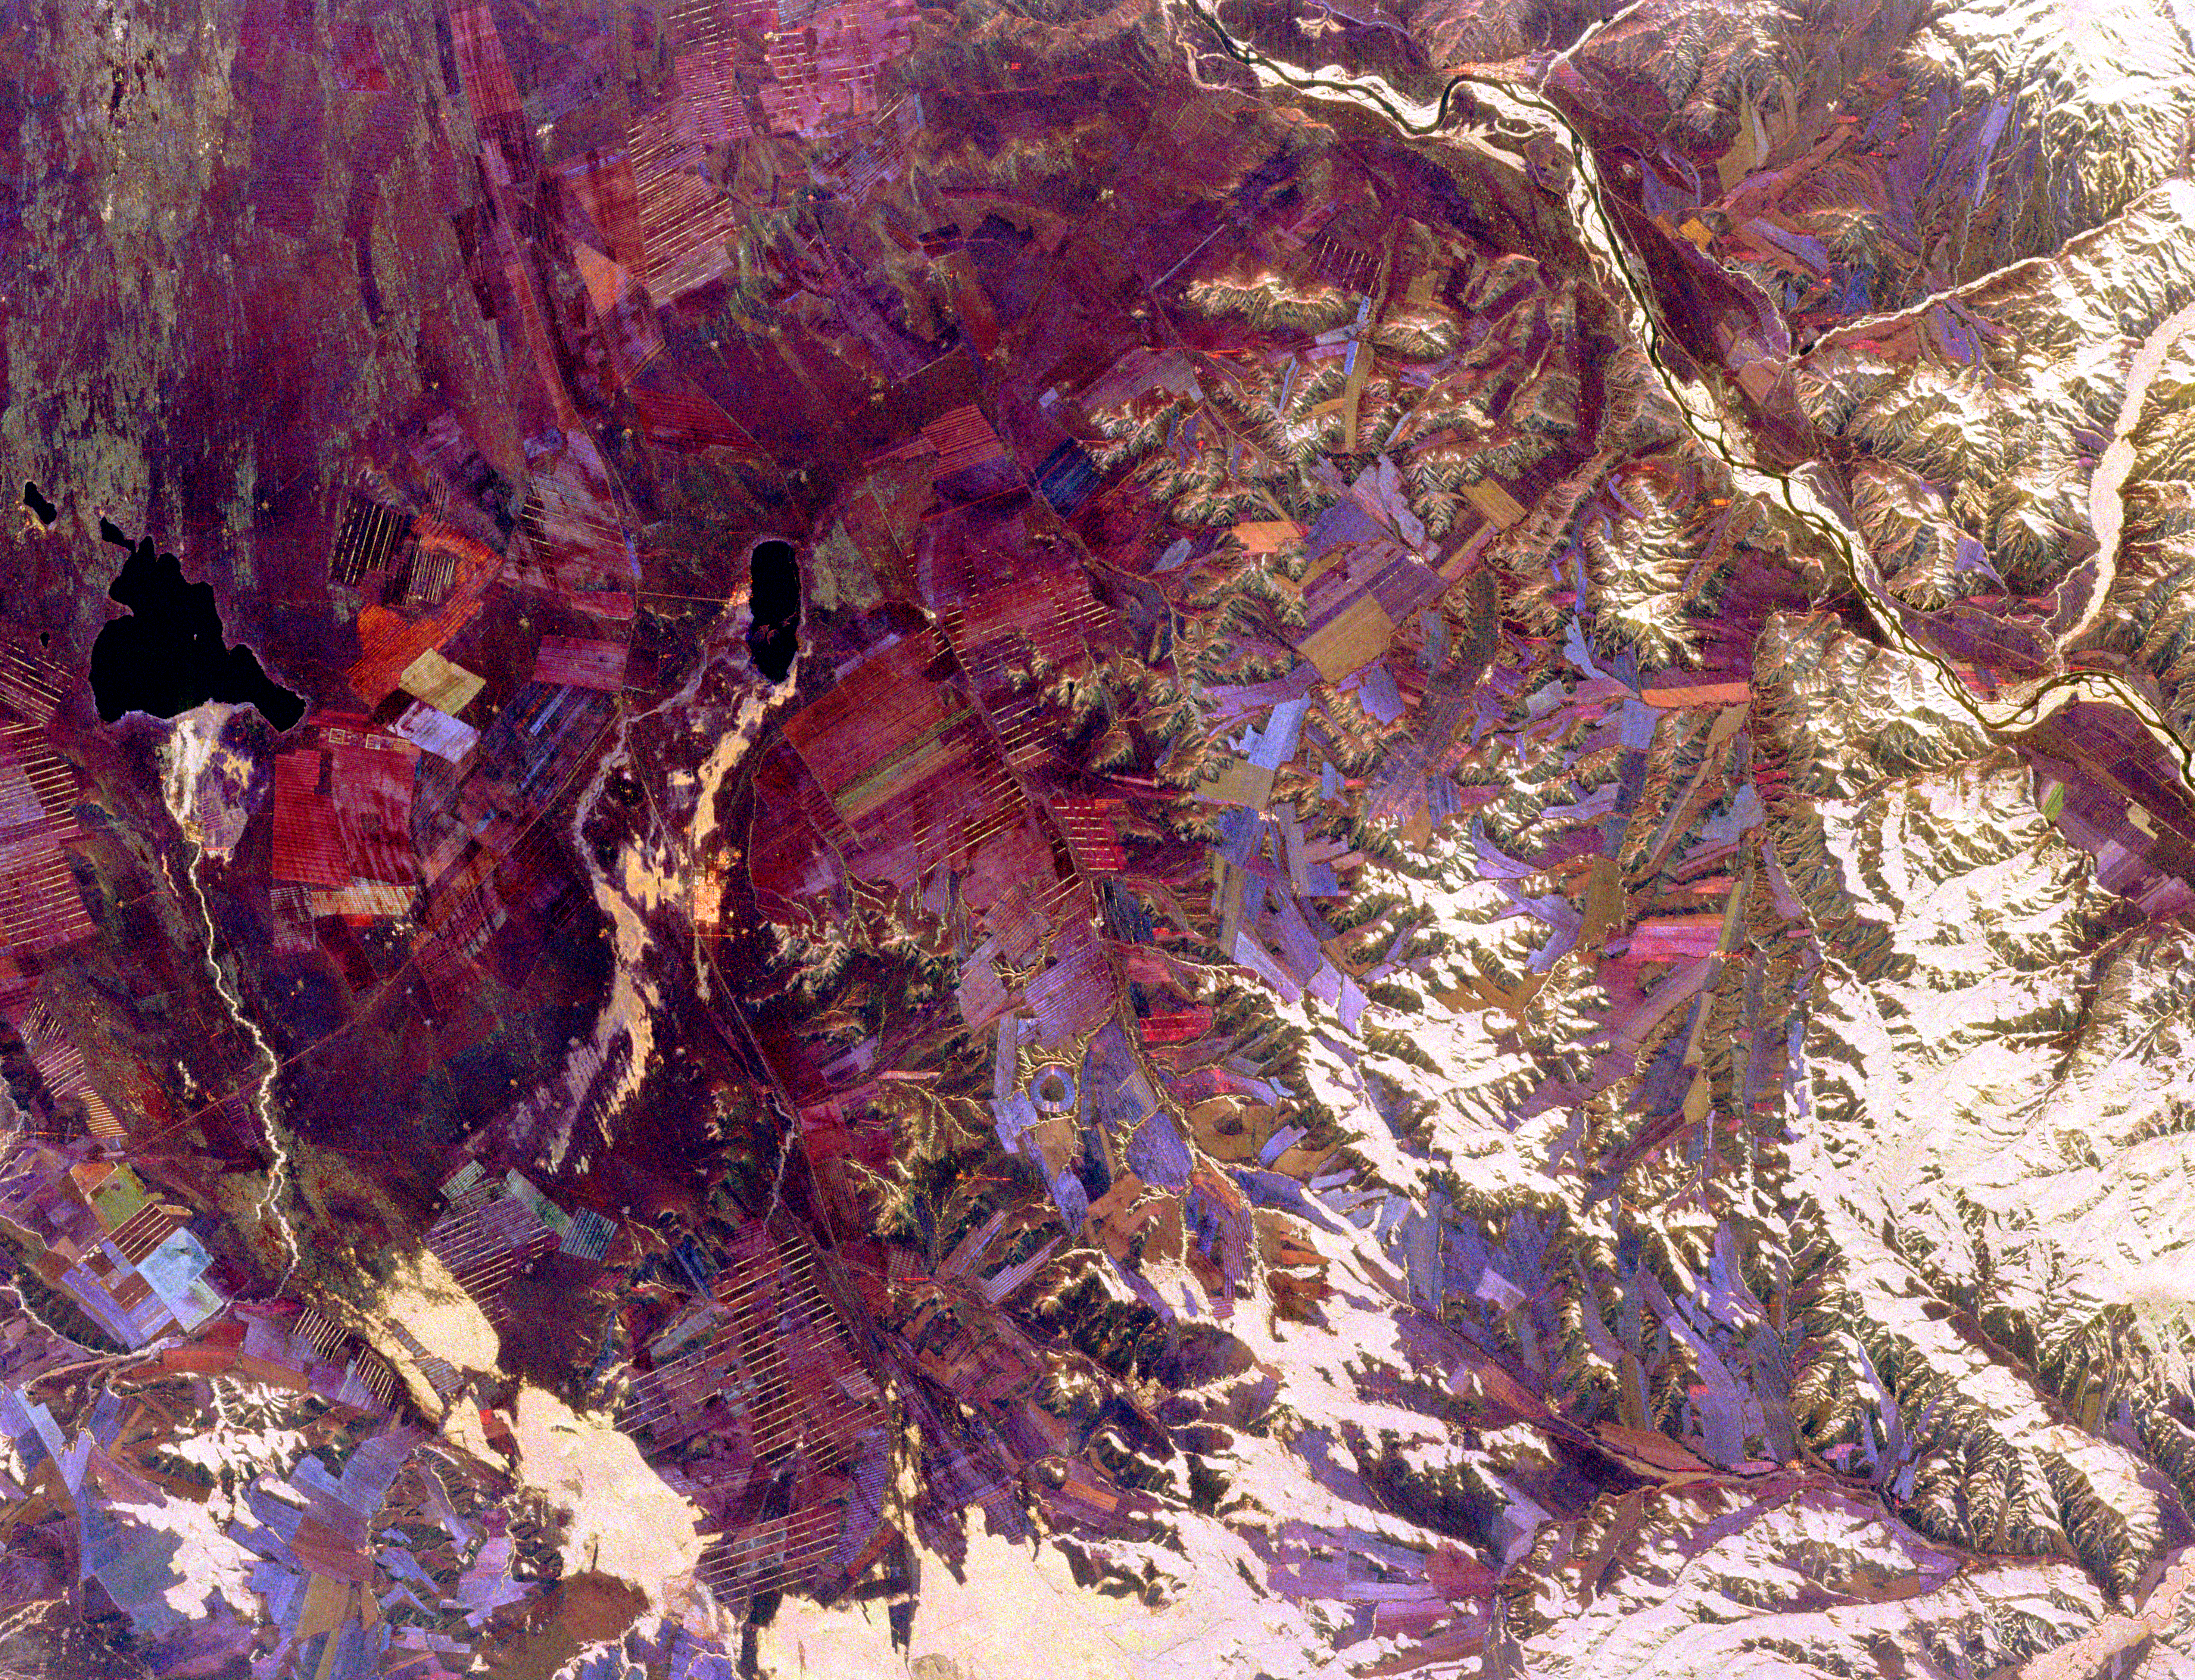

Space Radar Image of Tuva, Central Asia

This spaceborne radar image shows part of the remote central Asian region of Tuva, an autonomous republic of the Russian Federation. Tuva is a mostly mountainous region that lies between western Mongolia and southern Siberia. This image shows the area just south of the republic’s capital of Kyzyl. Most of the red, pink and blue areas in the image are agricultural fields of a large collective farming complex that was developed during the era of the Soviet Union. Traditional agricultural activity in the region, still active in remote areas, revolves around practices of nomadic livestock herding. White areas on the image are north-facing hillsides, which develop denser forests than south-facing slopes. The river in the upper right is one of the two major branches of the Yenesey River. Tuva has received some notoriety in recent years due to the intense interest of the celebrated Caltech physicist Dr. Richard Feynman, chronicled in the book “Tuva or Bust” by Ralph Leighton.

The image was acquired by Spaceborne Imaging Radar-C/X-Band SyntheticAperture Radar (SIR-C/X-SAR) onboard the space shuttle Endeavour onOctober 1, 1994. The image is 56 kilometers by 74 kilometers (35 miles by 46 miles) and is centered at 51.5 degrees north latitude, 95.1 degrees east longitude. North is toward the upper right. The colors are assigned to different radar fequencies and polarizations of the radar as follows: red is L-band, horizontally transmitted andreceived; green is L-band, horizontally transmitted and vertically received; and blue is C-band, horizontally transmitted and verticallyreceived. SIR-C/X-SAR, a joint mission of the German, Italian and United States space agencies, is part of NASA’s Mission to PlanetEarth program.

Credit: NASA/JPL